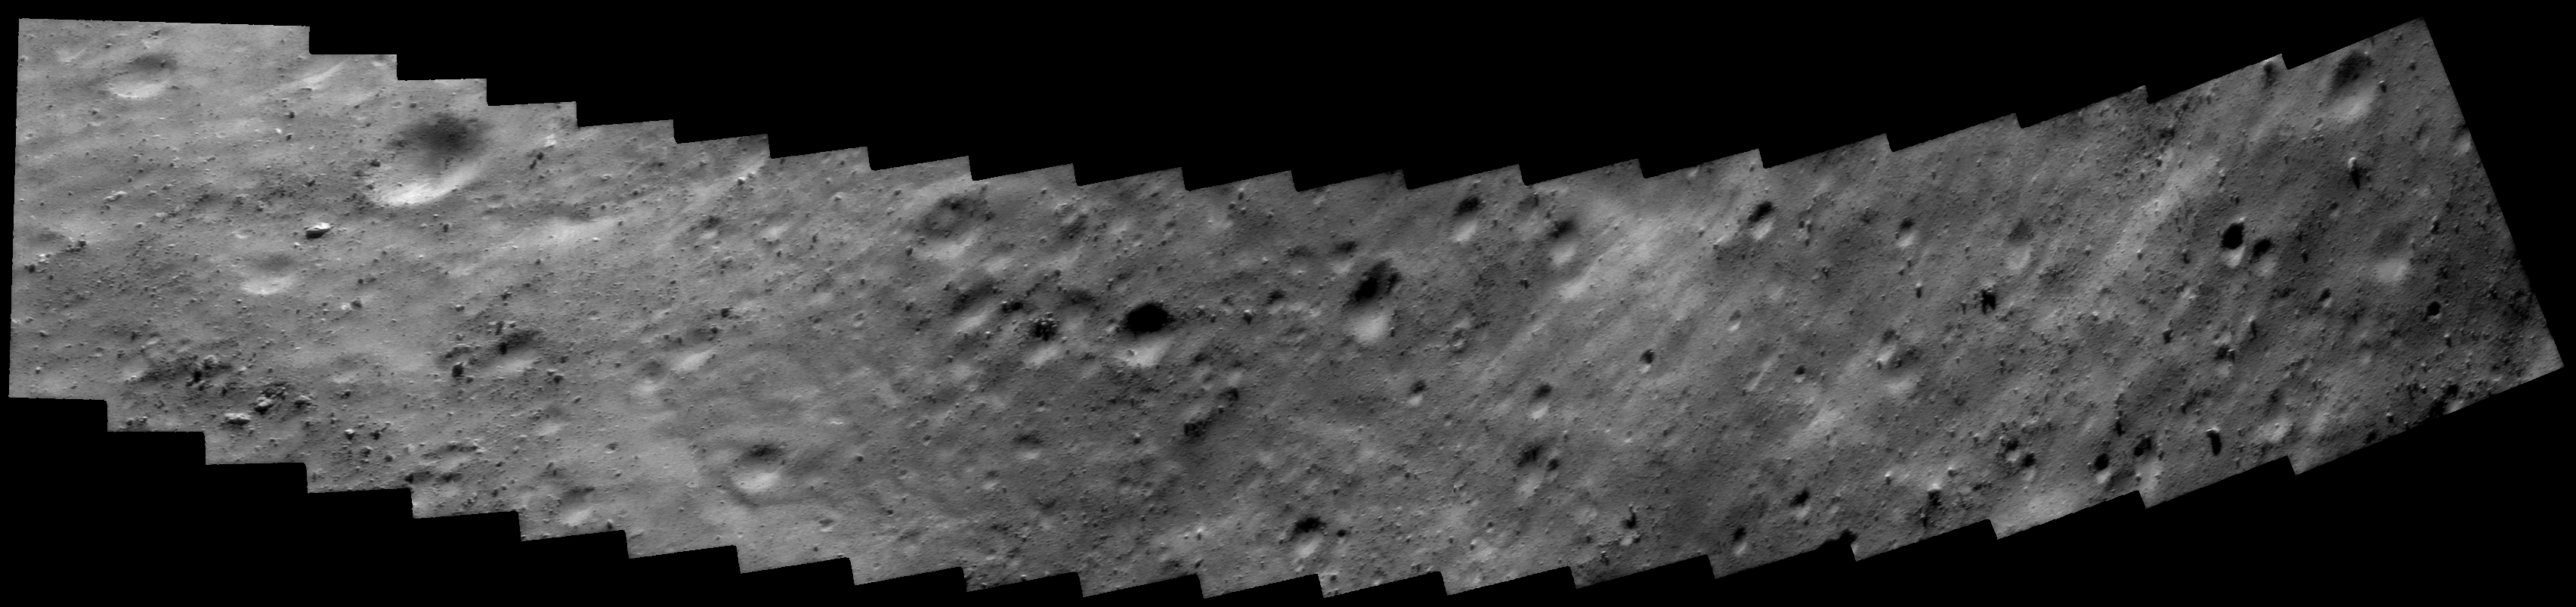

Eros Closest Approach Mosaic

This image mosaic was taken in the early hours of October 26, 2000, as NEAR Shoemaker made its low-altitude flyover of Eros. At the time of closest approach, the camera was looking at a region just 6.4 kilometers (4 miles) away. Much of the surface is covered in rocks of all sizes and shapes, set on a gently rounded surface. Other regions are smooth, suggesting accumulation of fine regolith. The smallest rocks seen are about 1.4 meters (5 feet) across.

Built and managed by The Johns Hopkins University Applied Physics Laboratory, Laurel, Maryland, NEAR was the first spacecraft launched in NASA’s Discovery Program of low-cost, small-scale planetary missions. See the NEAR web page at http://near.jhuapl.edu/ for more details.

Credit: NASA/JPL/JHUAPL